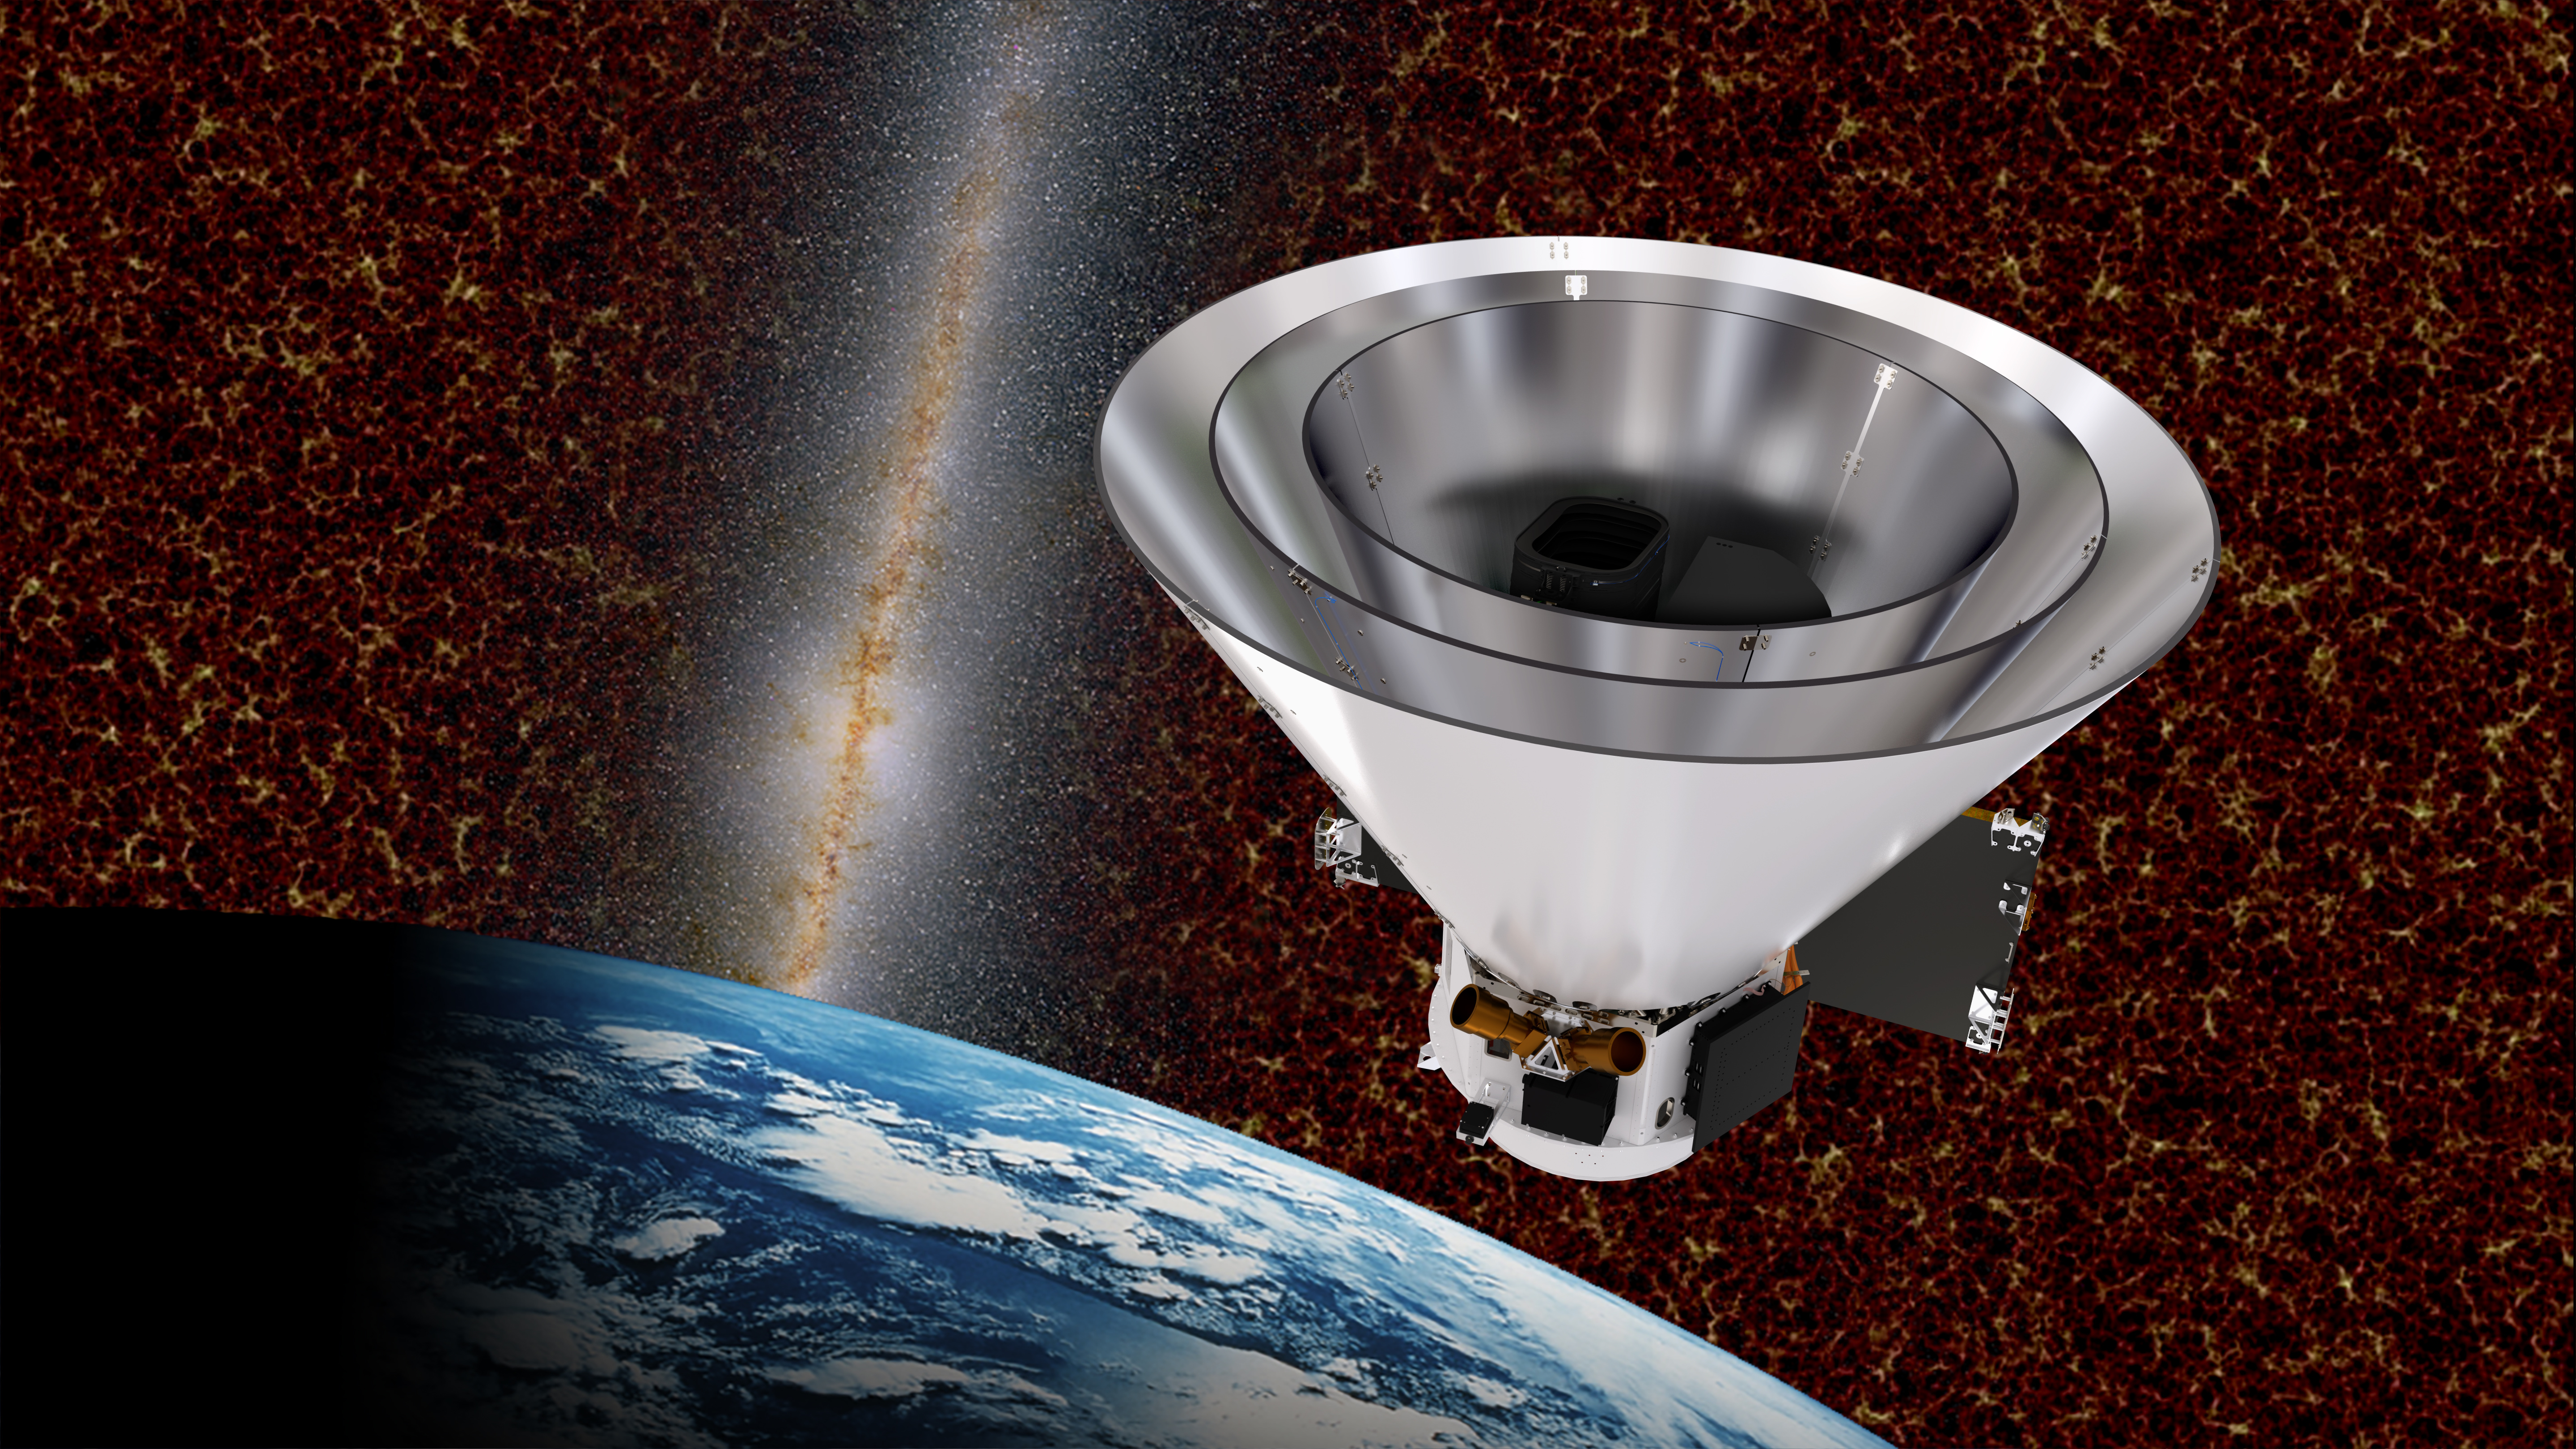

SPHEREx Spacecraft with Cosmic Structures

SPHEREx spacecraft with cosmic structures in the background.

Credit: Courtesy NASA/JPL-Caltech